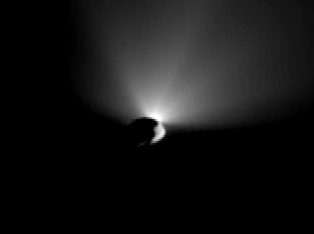

Tempel Fades into Night

Quick Time Movie for PIA02140 Tempel Fades into Night

This movie is made up of images taken by Deep Impact’s flyby spacecraft after it turned around to capture last shots of a receding comet Tempel 1. Earlier, the mission’s probe had smashed into the surface of Tempel 1, kicking up the fan-shaped plume of dust seen here behind the comet. These pictures were taken by the flyby craft’s high-resolution camera over a period beginning 50 minutes after impact, and ending about 12 hours after impact. Impact occurred at 10:52 p.m. Pacific time, July 3, 2005.

Credit: NASA/JPL-Caltech/UMD